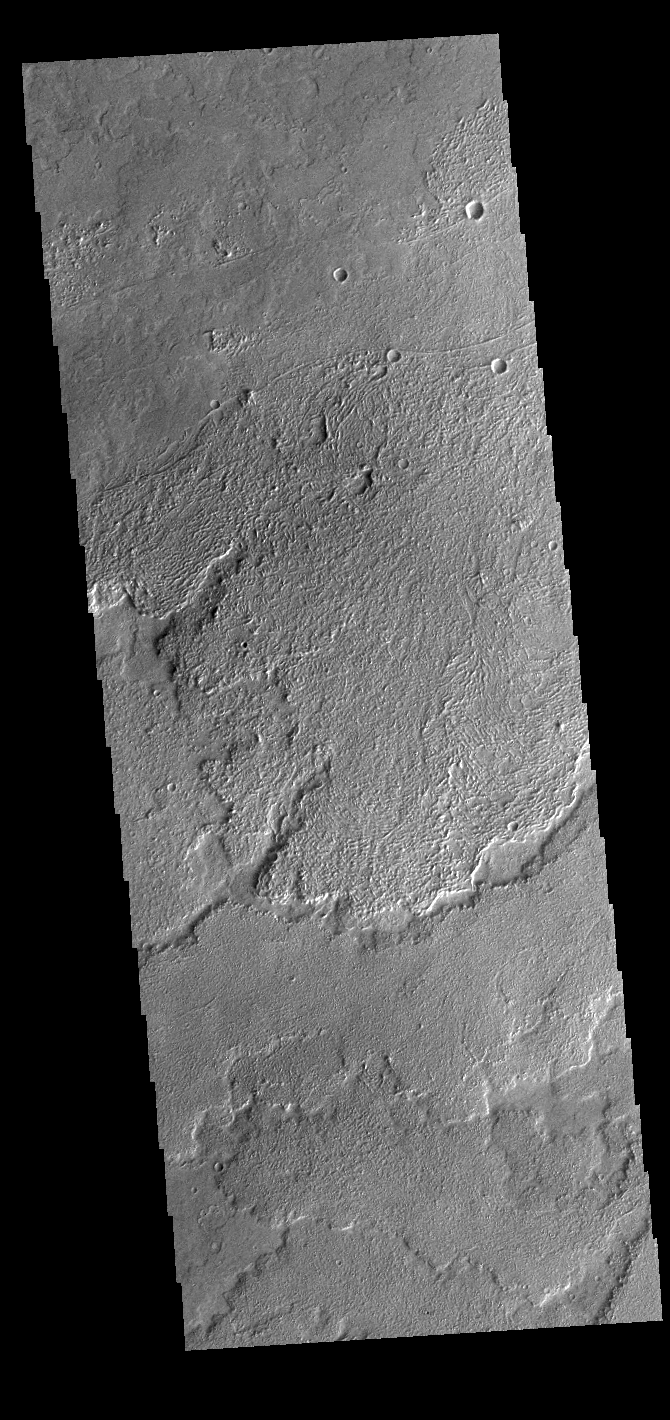

Daedalia Planum

Today’s VIS image shows a small part of Daedalia Planum. The lava flows originate from Arsia Mons, one of the large volcanoes in the Tharsis region. The different surface textures are created by differences in the lava viscosity and cooling rates. The lobate margins of each flow can be traced back to the start of each flow — or to the point where they are covered by younger flows. Flows in Daedalia Planum can be as long as 180 km.

Credit: NASA/JPL-Caltech/ASU